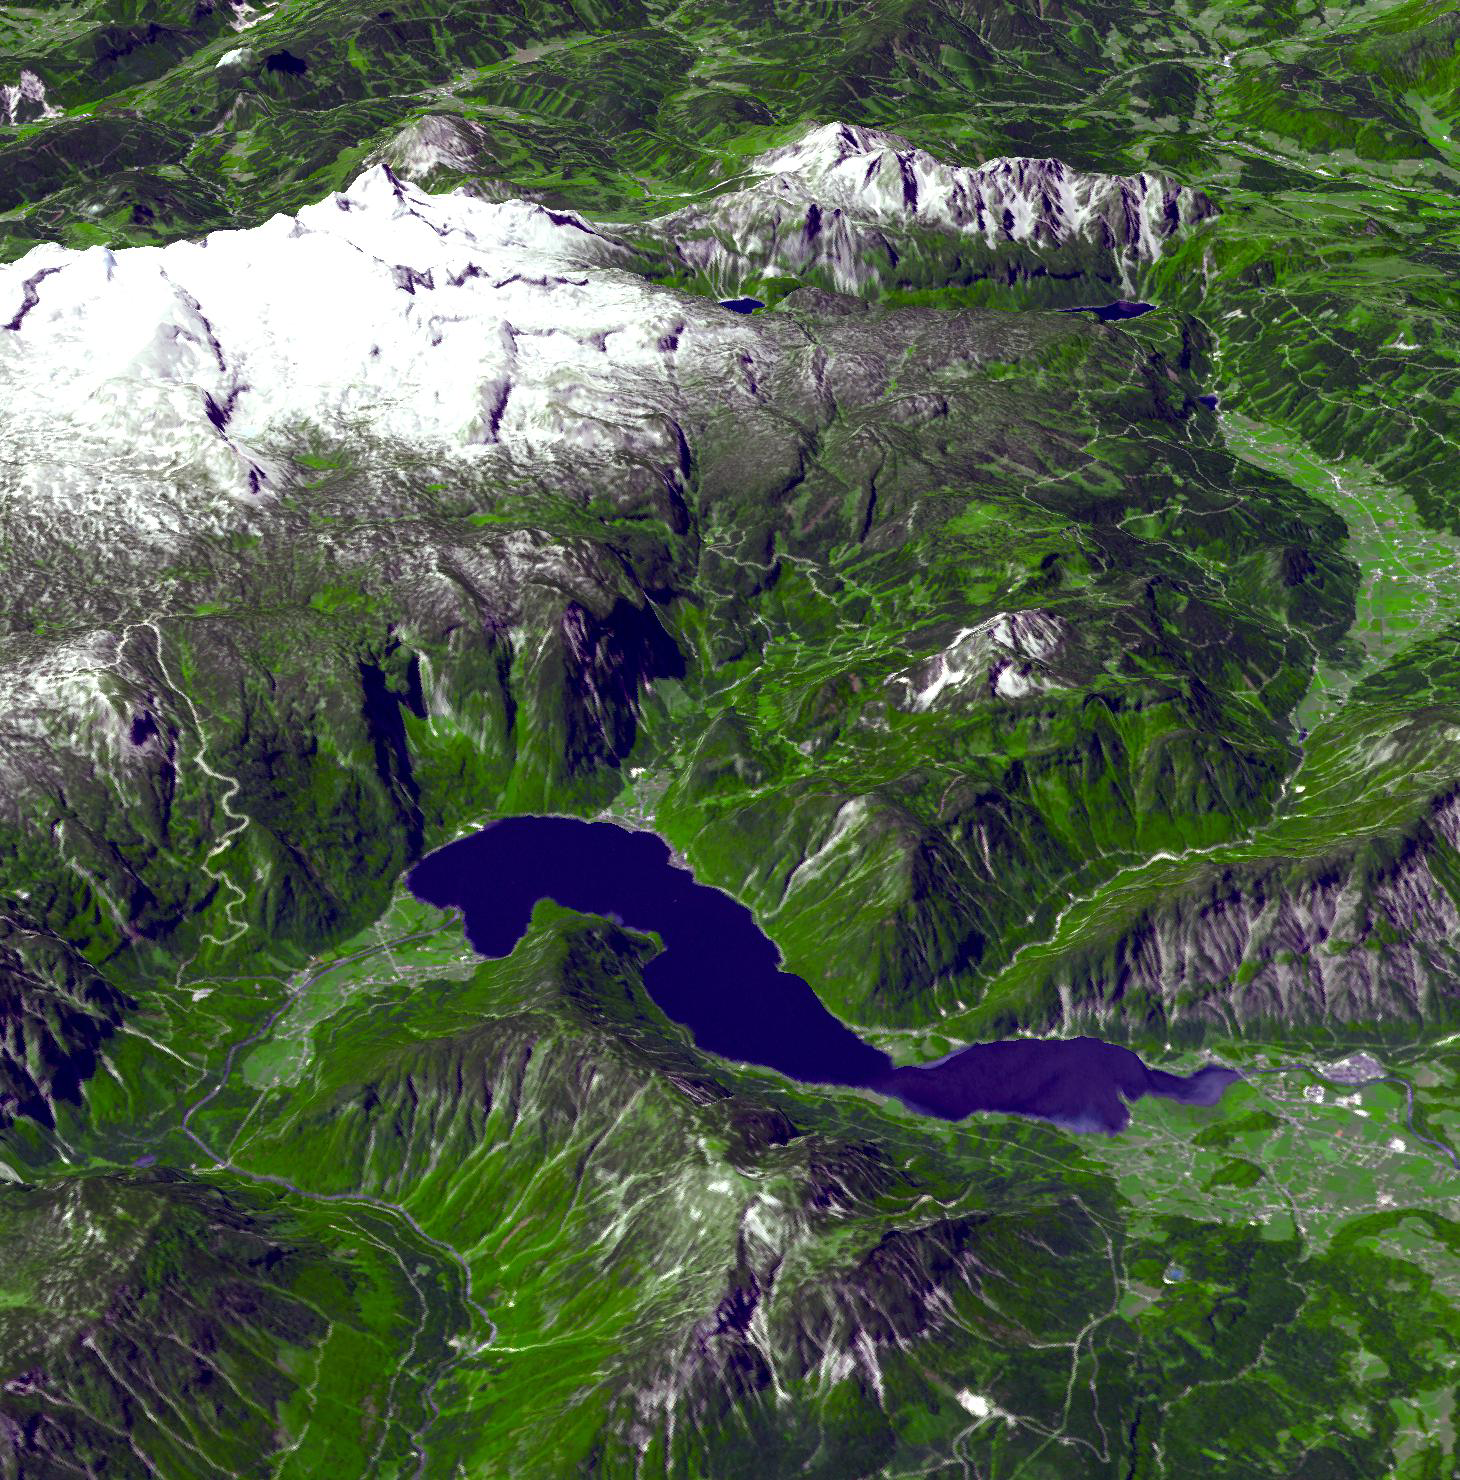

Hallstatt, Austria

Human activity in the magnificent natural landscape of the Salzkammergut, Austria began in prehistoric times, with the salt deposits being exploited as early as the 2nd millennium B.C. This resource formed the basis of the area’s prosperity up to the middle of the 20th century, a prosperity that is reflected in the fine architecture of towns like Hallstatt. Large parts of the region were listed as a World Heritage Site in 1997. The ASTER perspective view was created from data acquired June 22, 2003, draped over an ASTER DEM. It is located at 47.5 degrees north latitude, 13.6 degrees east longitude.

With its 14 spectral bands from the visible to the thermal infrared wavelength region and its high spatial resolution of 15 to 90 meters (about 50 to 300 feet), ASTER images Earth to map and monitor the changing surface of our planet. ASTER is one of five Earth-observing instruments launched Dec. 18, 1999, on Terra. The instrument was built by Japan’s Ministry of Economy, Trade and Industry. A joint U.S./Japan science team is responsible for validation and calibration of the instrument and data products.

The broad spectral coverage and high spectral resolution of ASTER provides scientists in numerous disciplines with critical information for surface mapping and monitoring of dynamic conditions and temporal change. Example applications are: monitoring glacial advances and retreats; monitoring potentially active volcanoes; identifying crop stress; determining cloud morphology and physical properties; wetlands evaluation; thermal pollution monitoring; coral reef degradation; surface temperature mapping of soils and geology; and measuring surface heat balance.

The U.S. science team is located at NASA’s Jet Propulsion Laboratory, Pasadena, Calif. The Terra mission is part of NASA’s Science Mission Directorate, Washington, D.C.

Credit: NASA/GSFC/METI/ERSDAC/JAROS, and U.S./Japan ASTER Science Team